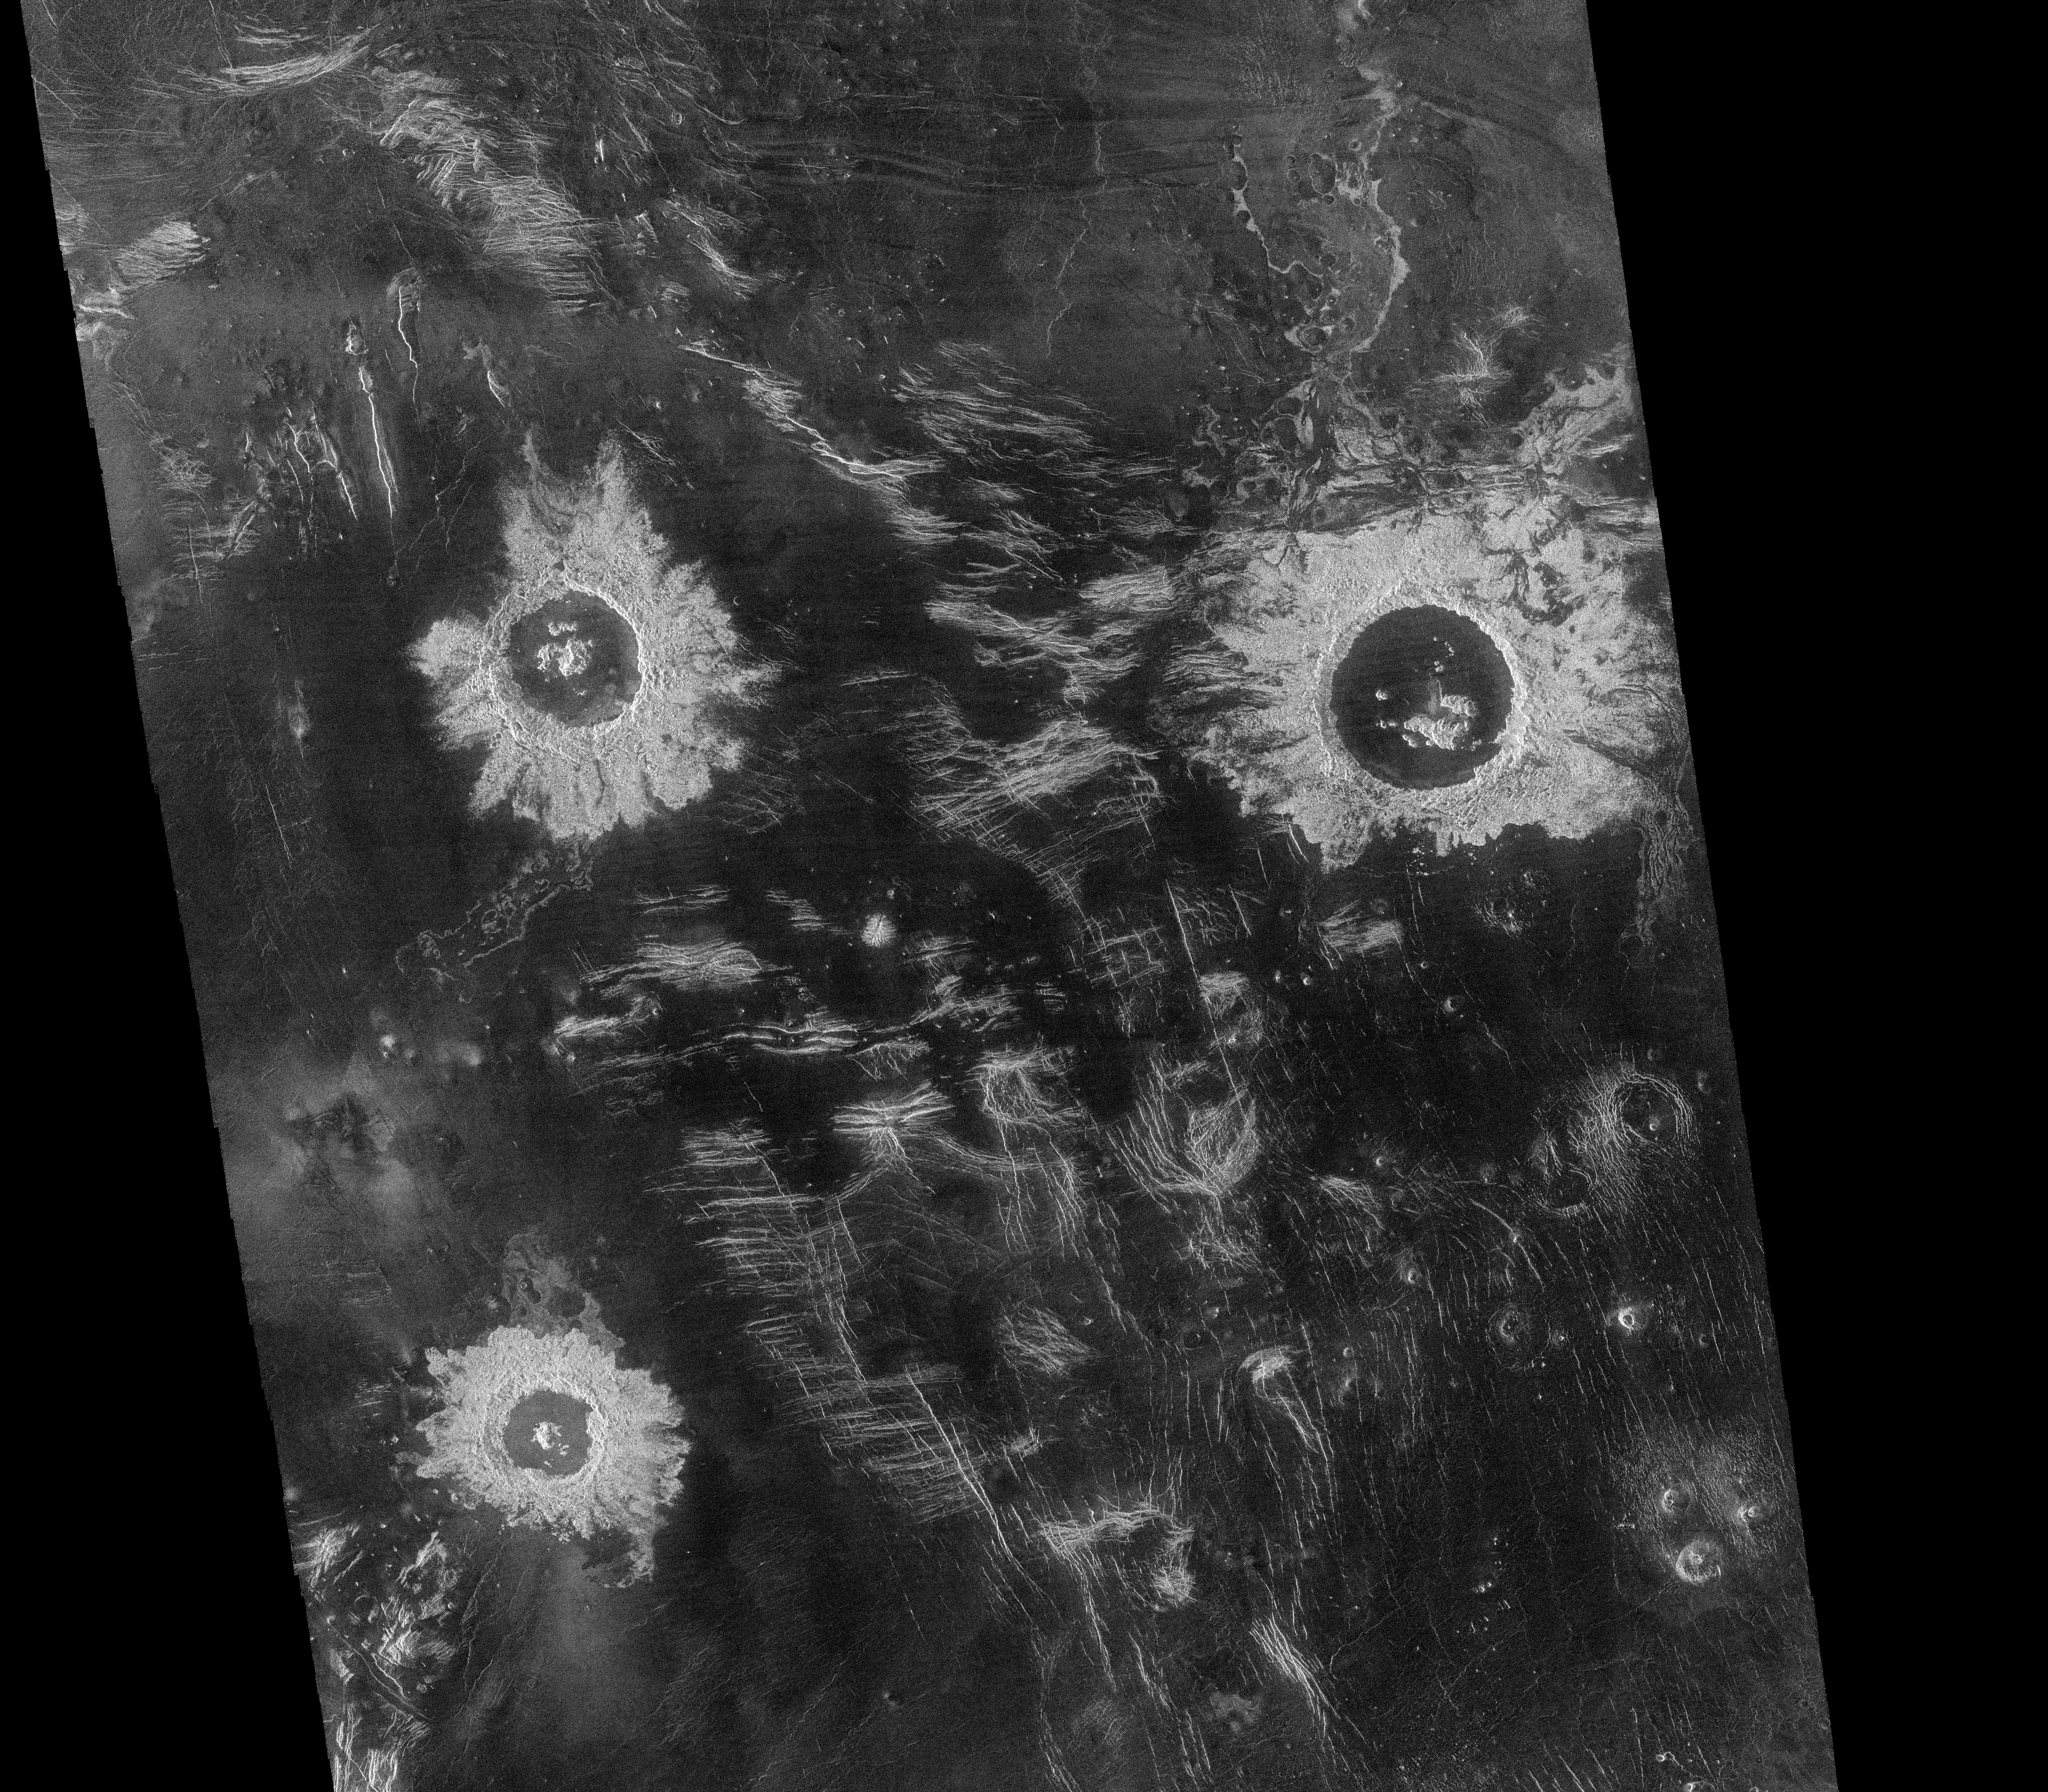

Venus – Lavinia Region Impact Craters

Three large meteorite impact craters, with diameters that range from 37 to 50 kilometers (23 to 31 miles), are seen in this image of the Lavinia region of Venus. The image is centered at 27 degrees south latitude and 339 degrees east longitude (longitude on Venus is measured from 0 degrees to 360 degrees east), and covers an area 550 kilometers (342 miles) wide by about 500 kilometers (311 miles) long. Situated in a region of fractured plains, the craters show many features typical of meteorite impact craters, including rough (bright) material around the rim, terraced inner walls and central peaks. Numerous domes, probably caused by volcanic activity, are seen in the southeastern corner of the mosaic. The domes range in diameter from 1 to 12 kilometers (0.6 to 7 miles). Some of the domes have central pits that are typical of some types of volcanoes. North is at the top of the image.

Credit: NASA/JPL